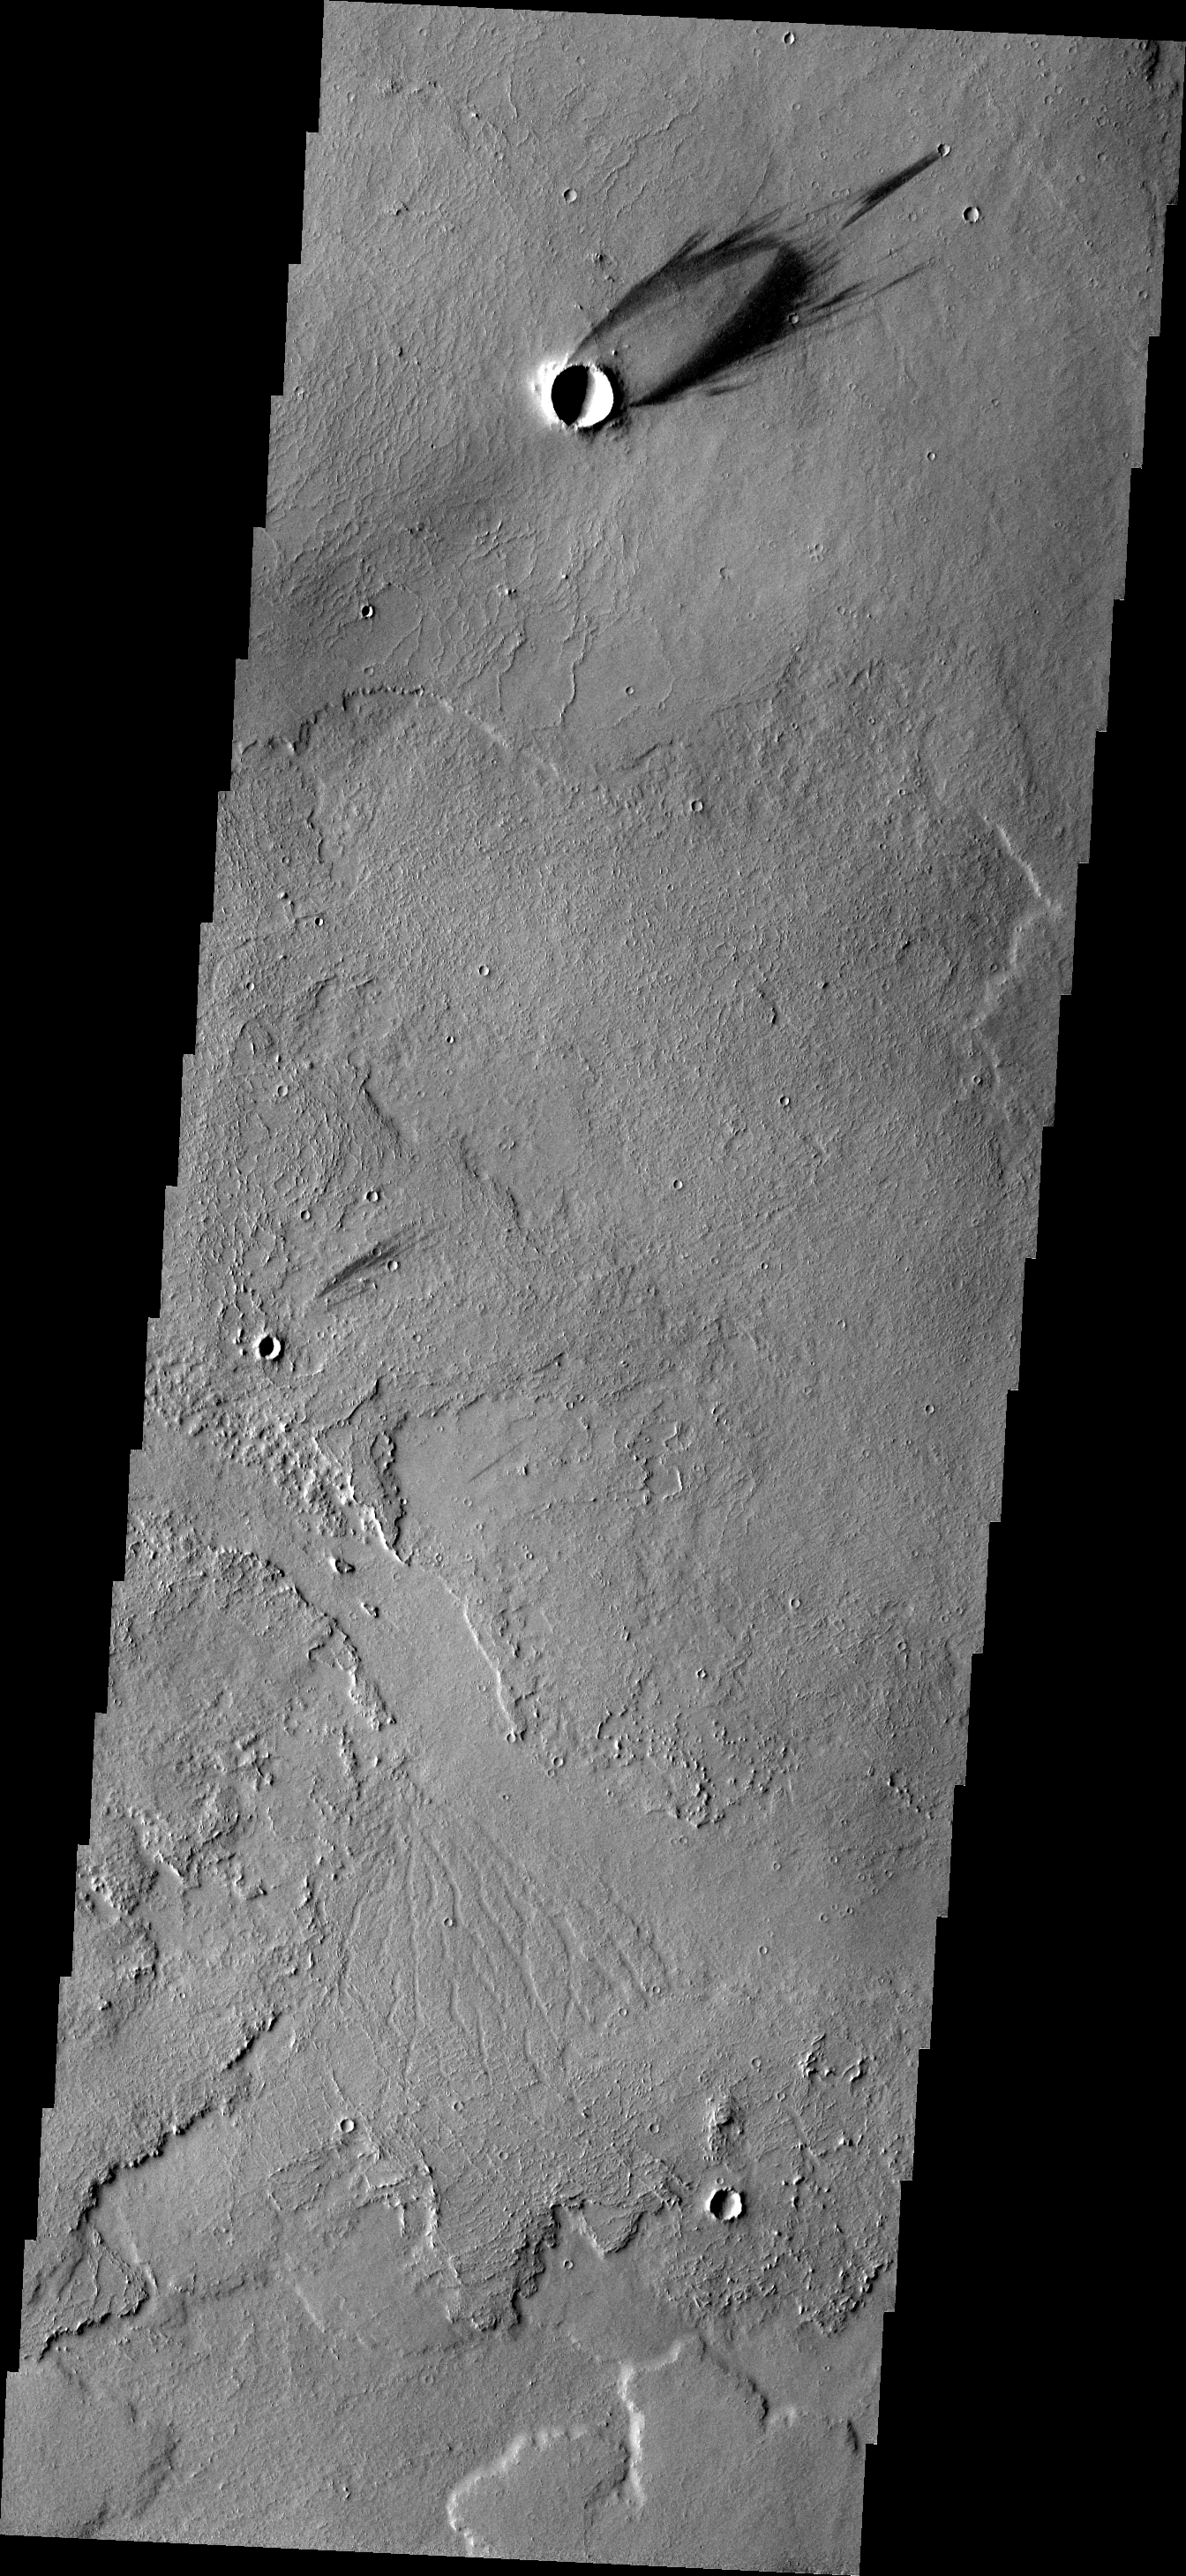

Windstreak

Located on the extensive volcanic flows of the Tharsis region, this individual windstreak indicates wind direction in this region.

Image information: VIS instrument. Latitude 2.1N, Longitude 265.4E. 18 meter/pixel resolution.

Please see the THEMIS Data Citation Note for details on crediting THEMIS images.

Note: this THEMIS visual image has not been radiometrically nor geometrically calibrated for this preliminary release. An empirical correction has been performed to remove instrumental effects. A linear shift has been applied in the cross-track and down-track direction to approximate spacecraft and planetary motion. Fully calibrated and geometrically projected images will be released through the Planetary Data System in accordance with Project policies at a later time.

NASA’s Jet Propulsion Laboratory manages the 2001 Mars Odyssey mission for NASA’s Office of Space Science, Washington, D.C. The Thermal Emission Imaging System (THEMIS) was developed by Arizona State University, Tempe, in collaboration with Raytheon Santa Barbara Remote Sensing. The THEMIS investigation is led by Dr. Philip Christensen at Arizona State University. Lockheed Martin Astronautics, Denver, is the prime contractor for the Odyssey project, and developed and built the orbiter. Mission operations are conducted jointly from Lockheed Martin and from JPL, a division of the California Institute of Technology in Pasadena.

Credit: NASA/JPL/ASU